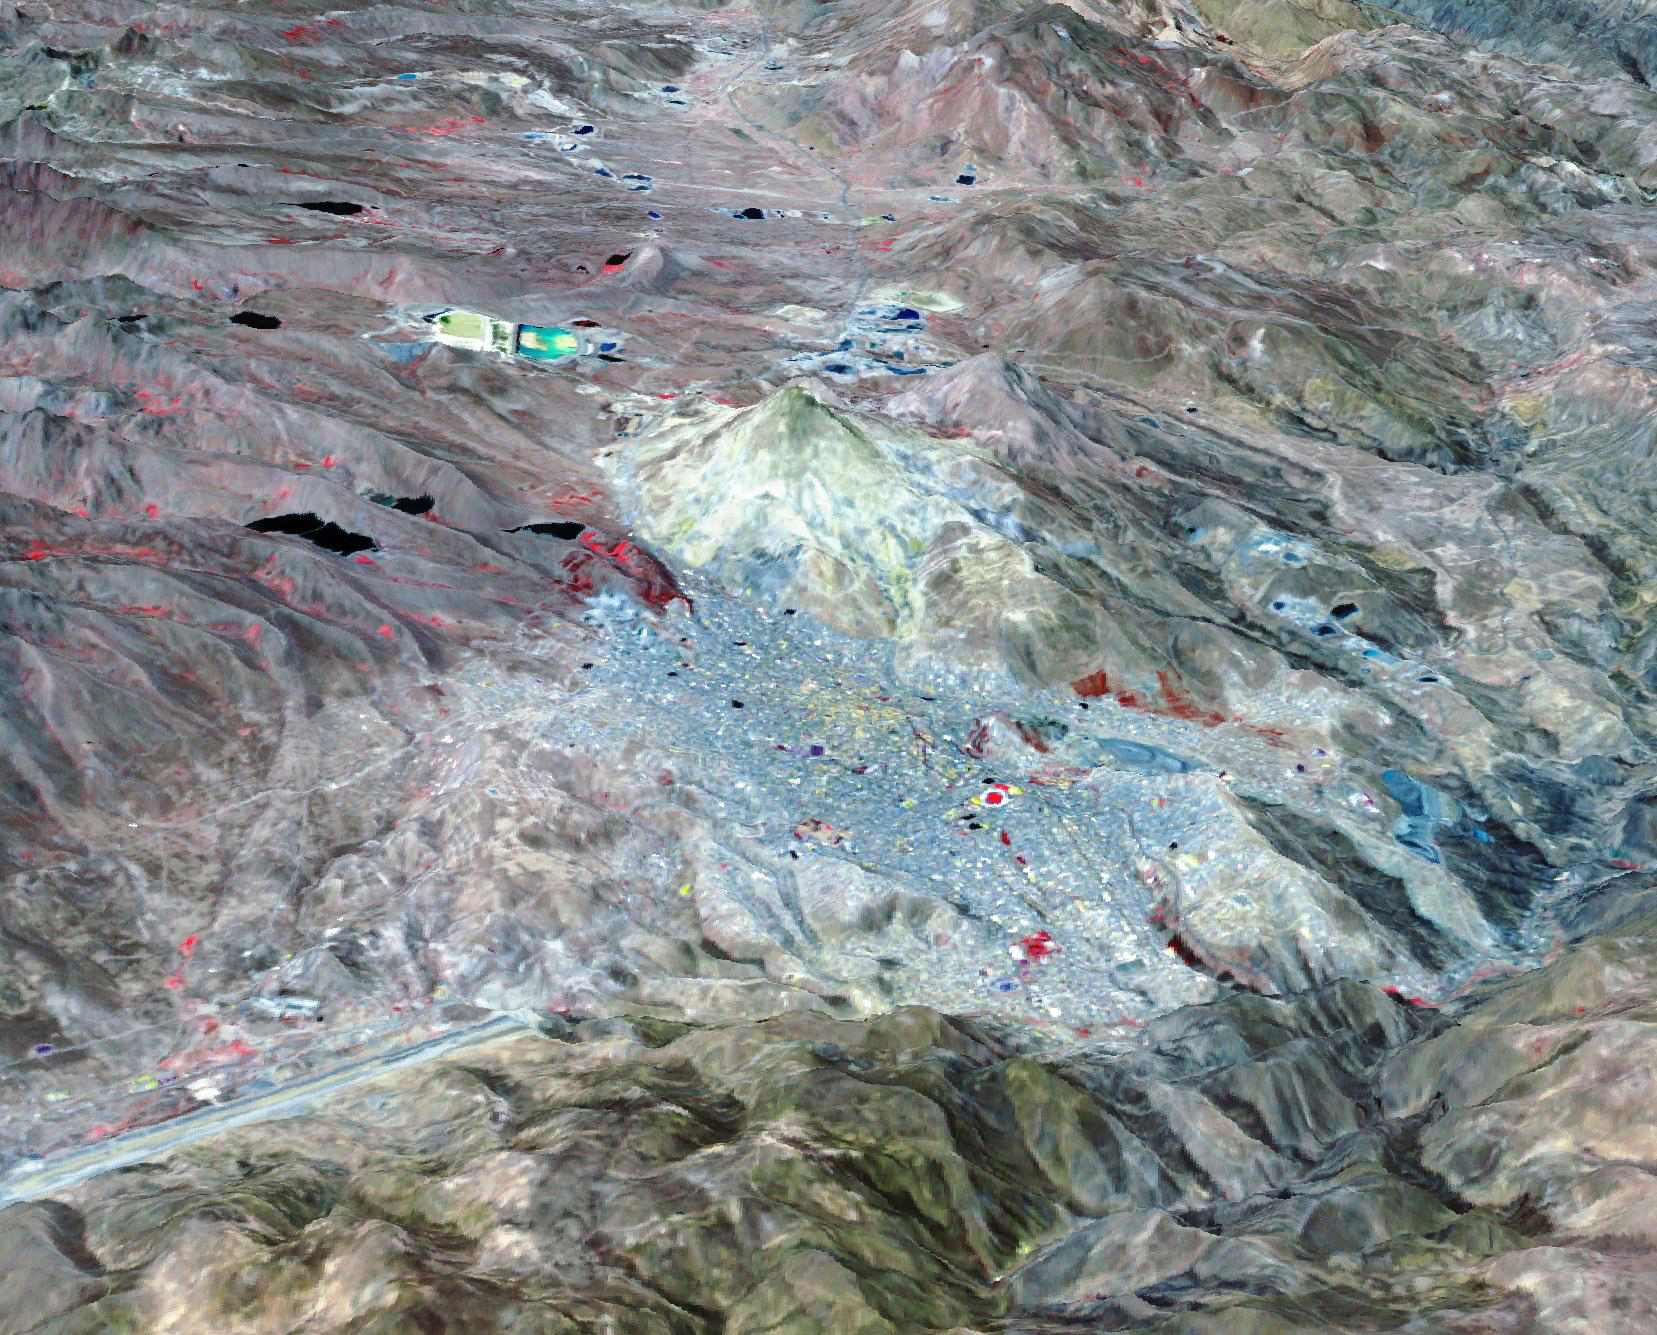

Potosi, Bolivia

Potosi is the capital city of the Department of Potosi in Bolivia, and one of the highest cities in the world at 4090 m. For centuries it was the location of the Spanish colonial silver mint, the major supplier of silver for the Spanish Empire until the 18th century. Potosi lies at the foot of the Cerro Rico (“rich mountain”), rumored to be made of silver. Today, Potosi continues to be an important mining center, and is famous for its well-preserved colonial architecture. The perspective view covers an area of about 20 by 30 km, was acquired October 12, 2021, and is located at 19.6 degrees south, 65.7 degrees west.

With its 14 spectral bands from the visible to the thermal infrared wavelength region and its high spatial resolution of about 50 to 300 feet (15 to 90 meters), ASTER images Earth to map and monitor the changing surface of our planet. ASTER is one of five Earth-observing instruments launched Dec. 18, 1999, on Terra. The instrument was built by Japan’s Ministry of Economy, Trade and Industry. A joint U.S./Japan science team is responsible for validation and calibration of the instrument and data products.

The broad spectral coverage and high spectral resolution of ASTER provides scientists in numerous disciplines with critical information for surface mapping and monitoring of dynamic conditions and temporal change. Example applications are monitoring glacial advances and retreats; monitoring potentially active volcanoes; identifying crop stress; determining cloud morphology and physical properties; wetlands evaluation; thermal pollution monitoring; coral reef degradation; surface temperature mapping of soils and geology; and measuring surface heat balance.

The U.S. science team is located at NASA’s Jet Propulsion Laboratory in Pasadena, Calif. The Terra mission is part of NASA’s Science Mission Directorate, Washington.

Credit: NASA/METI/AIST/Japan Space Systems, and U.S./Japan ASTER Science Team